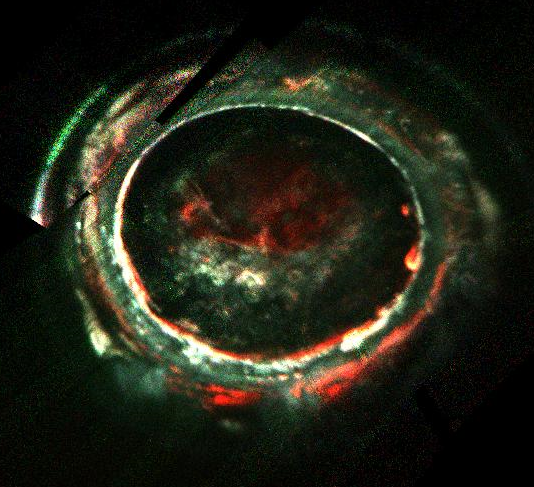

Jupiter’s Auroras Acceleration Processes

Figure 1

This image, created with data from Juno’s Ultraviolet Imaging Spectrometer (UVS), marks the path of Juno’s readings of Jupiter’s auroras, highlighting the electron measurements that show the discovery of the so-called discrete auroral acceleration processes indicated by the “inverted Vs” in the lower panel (Figure 1). This signature points to powerful magnetic-field-aligned electric potentials that accelerate electrons toward the atmosphere to energies that are far greater than what drive the most intense aurora at Earth. Scientists are looking into why the same processes are not the main factor in Jupiter’s most powerful auroras.

More information about Juno is online at http://www.nasa.gov/juno and http://missionjuno.swri.edu.

NASA’s Jet Propulsion Laboratory manages the Juno mission for the principal investigator, Scott Bolton, of Southwest Research Institute in San Antonio. Juno is part of NASA’s New Frontiers Program, which is managed at NASA’s Marshall Space Flight Center in Huntsville, Alabama, for NASA’s Science Mission Directorate. Lockheed Martin Space Systems, Denver, built the spacecraft. Caltech in Pasadena, California, manages JPL for NASA.

Credit: NASA/JPL-Caltech/SwRI